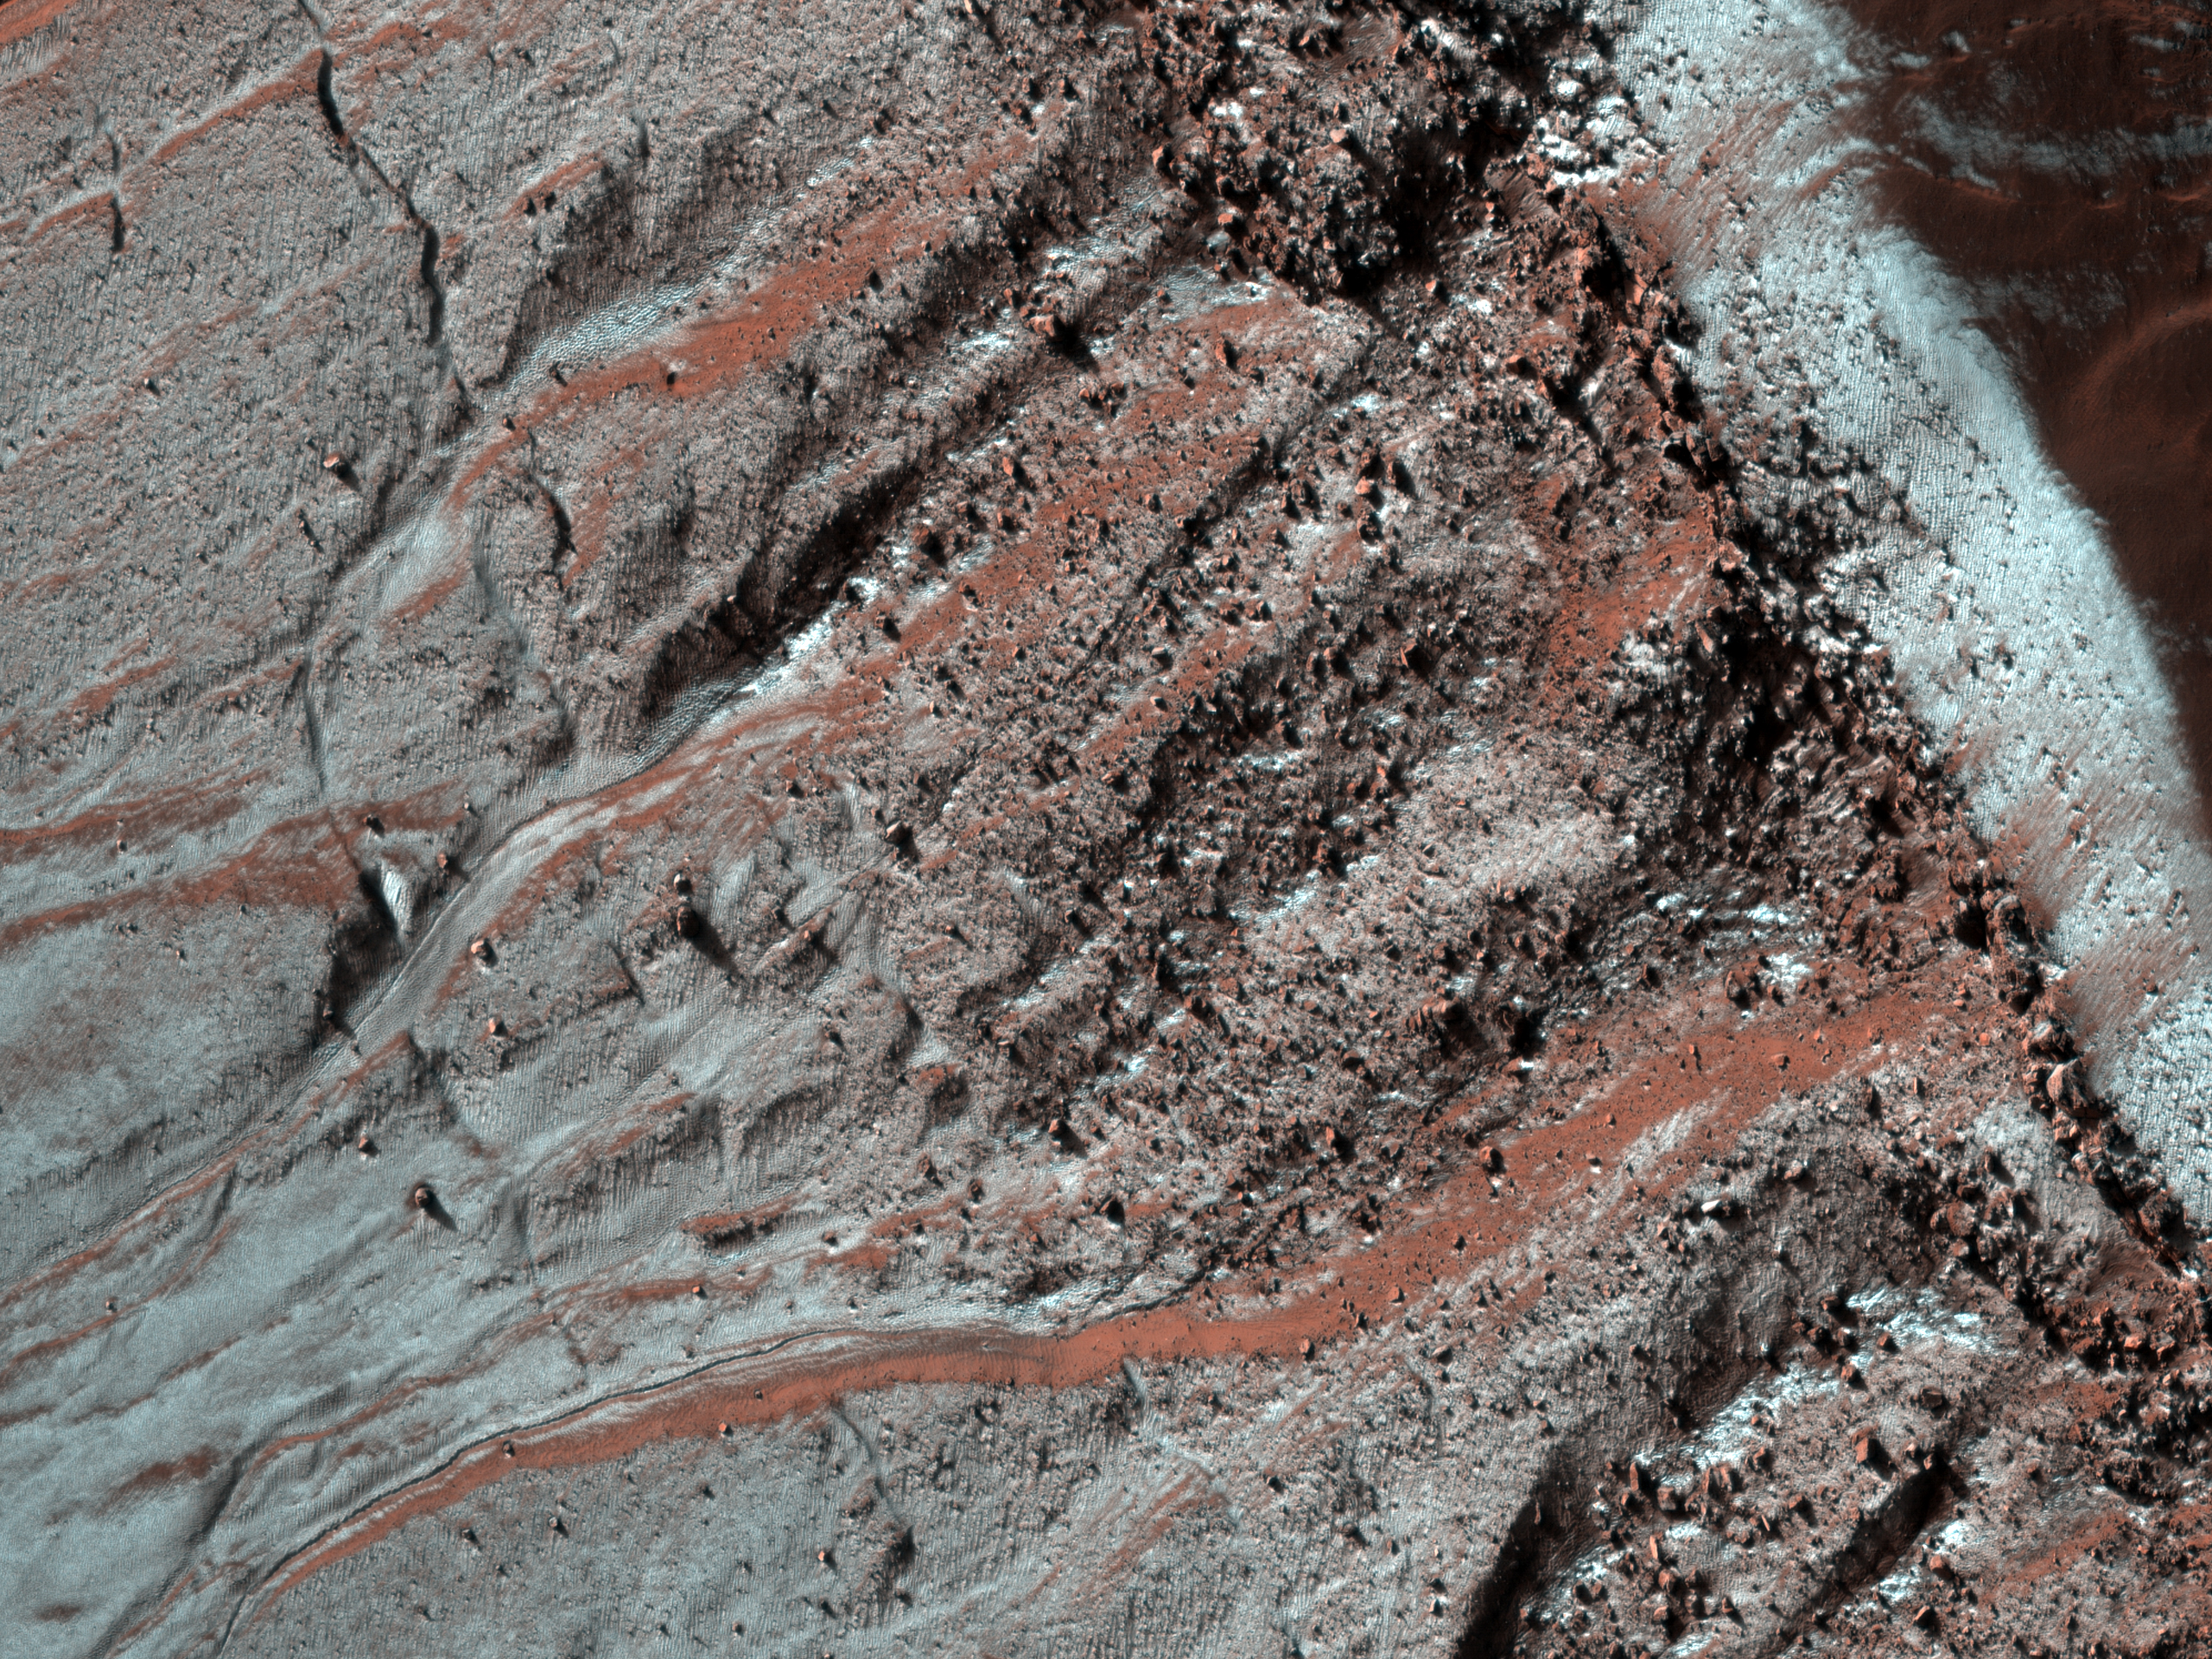

Gullied Trough in Noachis Terra

This observation shows gullies in a semi-circular trough in Noachis Terra. The gullies are observed to face all directions.

It is interesting to note that the gully morphology seen here depends on the orientation of the gullies. The morphology differences are most pronounced on the sunlit slope, with the gullies facing south (down) being more deeply incised than those facing the west. It is unknown what caused the different gully morphologies, but there are several possibilities.

Gullies are proposed to form at locations determined by the availability of a forming liquid (thought to be water) and/or the amount of insolation the slope receives, among other factors. It is possible that the deeper gullies experienced more erosional events or that their erosional events were more effective for undetermined reasons. It is also possible that the gullies formed at different times such that they did not have the same amount of water — either for an individual flow or total — available to them. Also, the underlying topography could make the gullies appear relatively more incised without this actually being the case.

The majority of the gullies on both sides of the trough appear to originate at a boulder-rich layer visible in the subimage. The layer appears dark on the sunlit slope because the boulders sticking out from the slopes cast shadows. If these gullies formed by water from the subsurface, then it is possible that this layer is a permeable layer that conducted water to the surface. The layer is deteriorating and traveling down slope in the form of boulders. These boulders can clearly be seen in the alcoves of the gullies on both sides of the trough.

The University of Arizona, Tucson, operates the HiRISE camera, which was built by Ball Aerospace & Technologies Corp., Boulder, Colo. NASA’s Jet Propulsion Laboratory, a division of the California Institute of Technology, Pasadena, manages the Mars Reconnaissance Orbiter for the NASA Science Mission Directorate, Washington. Lockheed Martin Space Systems, Denver, is the spacecraft development and integration contractor for the project and built the spacecraft.

Credit: NASA/JPL-Caltech/University of Arizona